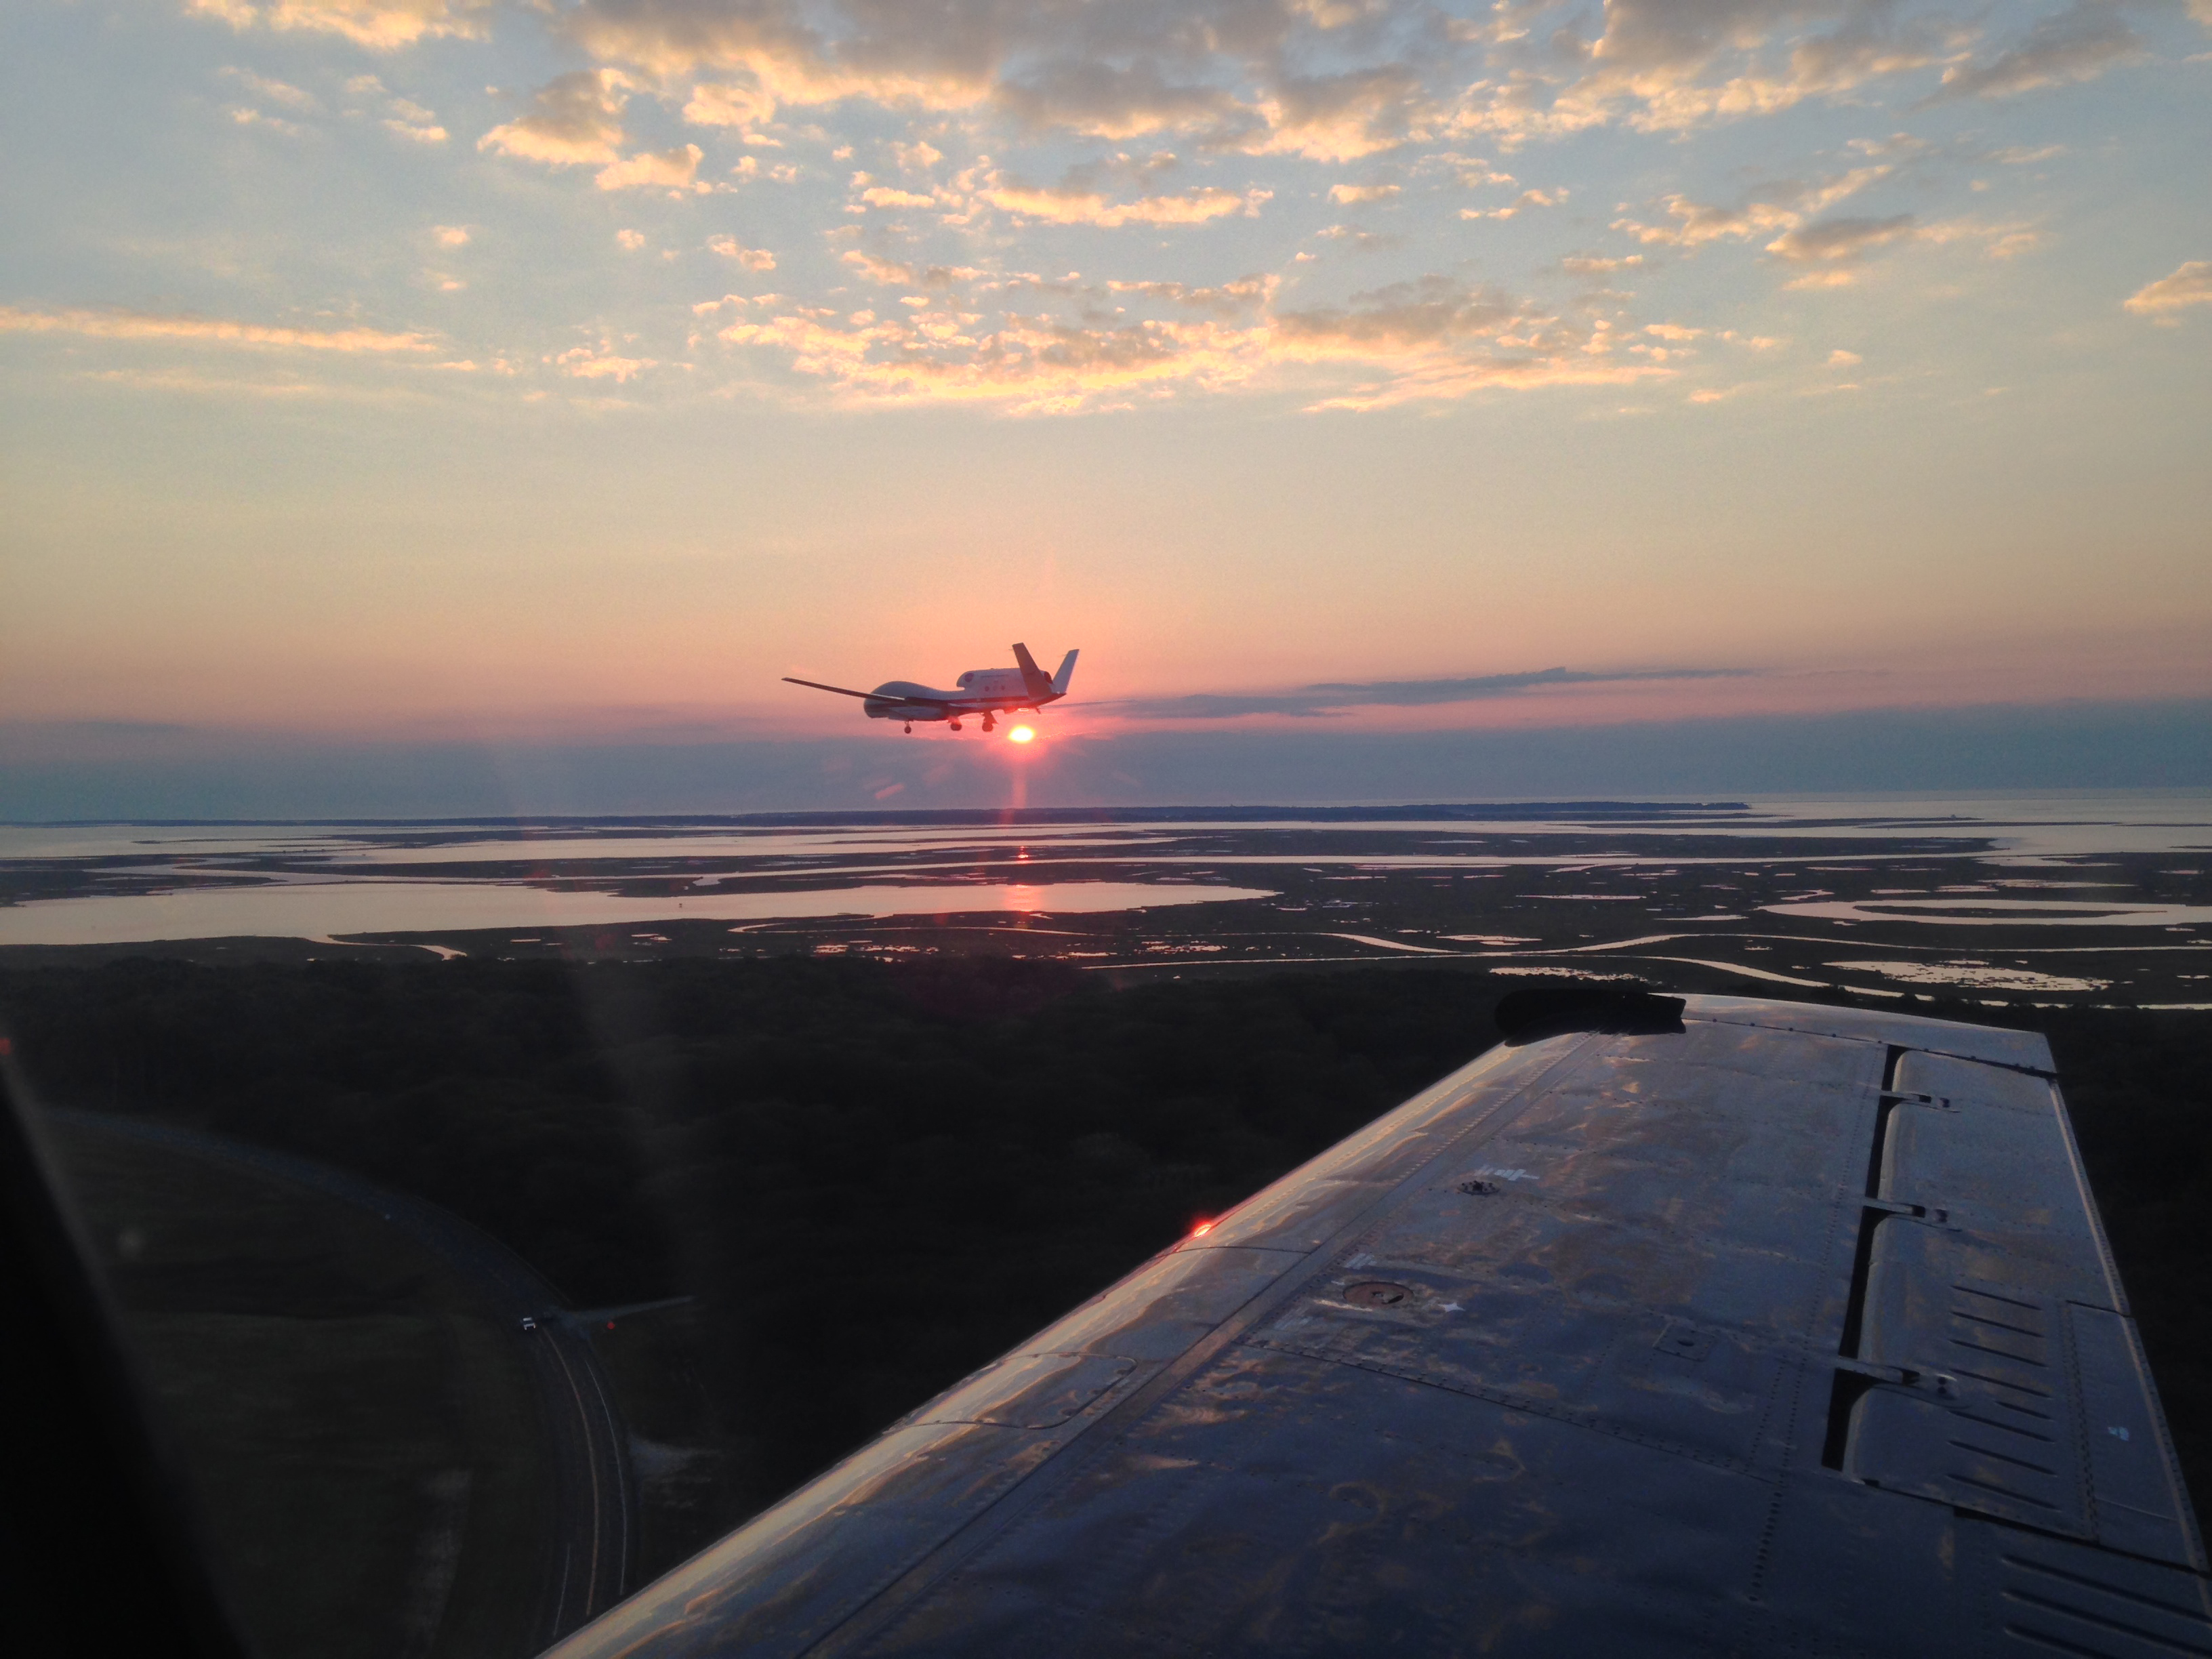

NASA's Global Hawk

View from a Chase Plane; HS3 Science Flight 8 Wraps Up The chase plane accompanying NASA's Global Hawk No. 872 captured this picture on Sept. 19 after the Global Hawk completed science flight #8 where it gathered data from a weakening Tropical Storm Edouard over the North Atlantic Ocean. -- The Hurricane and Severe Storm Sentinel (HS3) is a five-year mission specifically targeted to investigate the processes that underlie hurricane formation and intensity change in the Atlantic Ocean basin. HS3 is motivated by hypotheses related to the relative roles of the large-scale environment and storm-scale internal processes.

Credit: NASA